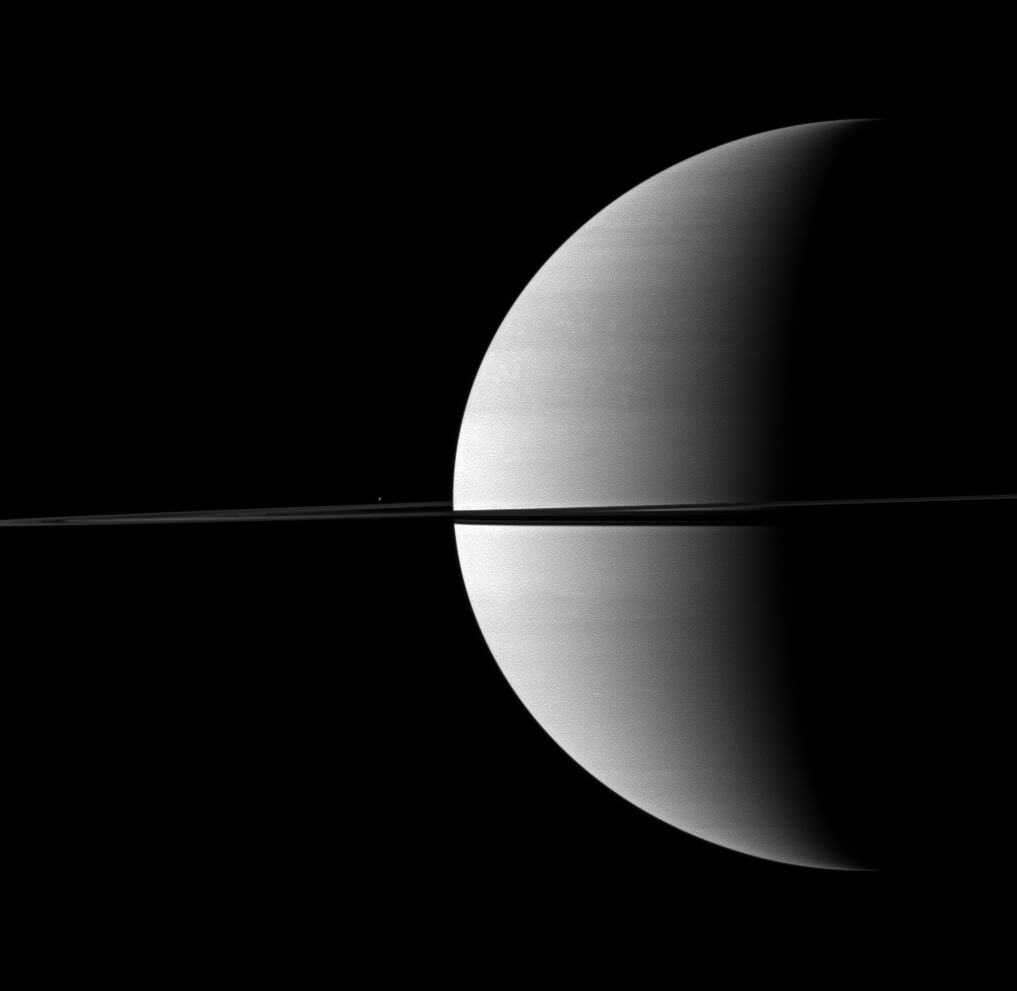

Speck of Enceladus

Nearly invisible upon first glance, Saturn’s moon Enceladus is a small bright dot beyond the planet’s rings in this Cassini spacecraft image.

Enceladus (504 kilometers, or 313 miles across) is visible above the rings, just to the left of the planet. This view looks toward the northern, sunlit side of the rings from just above the ringplane.

The image was taken in visible red light with the Cassini spacecraft wide-angle camera on Nov. 28, 2009. The view was obtained at a distance of approximately 2.4 million kilometers (1.5 million miles) from Saturn and at a Sun-Saturn-spacecraft, or phase, angle of 102 degrees. Image scale is 142 kilometers (88 miles) per pixel.

The Cassini-Huygens mission is a cooperative project of NASA, the European Space Agency and the Italian Space Agency. The Jet Propulsion Laboratory, a division of the California Institute of Technology in Pasadena, manages the mission for NASA’s Science Mission Directorate, Washington, D.C. The Cassini orbiter and its two onboard cameras were designed, developed and assembled at JPL. The imaging operations center is based at the Space Science Institute in Boulder, Colo.

Credit: NASA/JPL/Space Science Institute